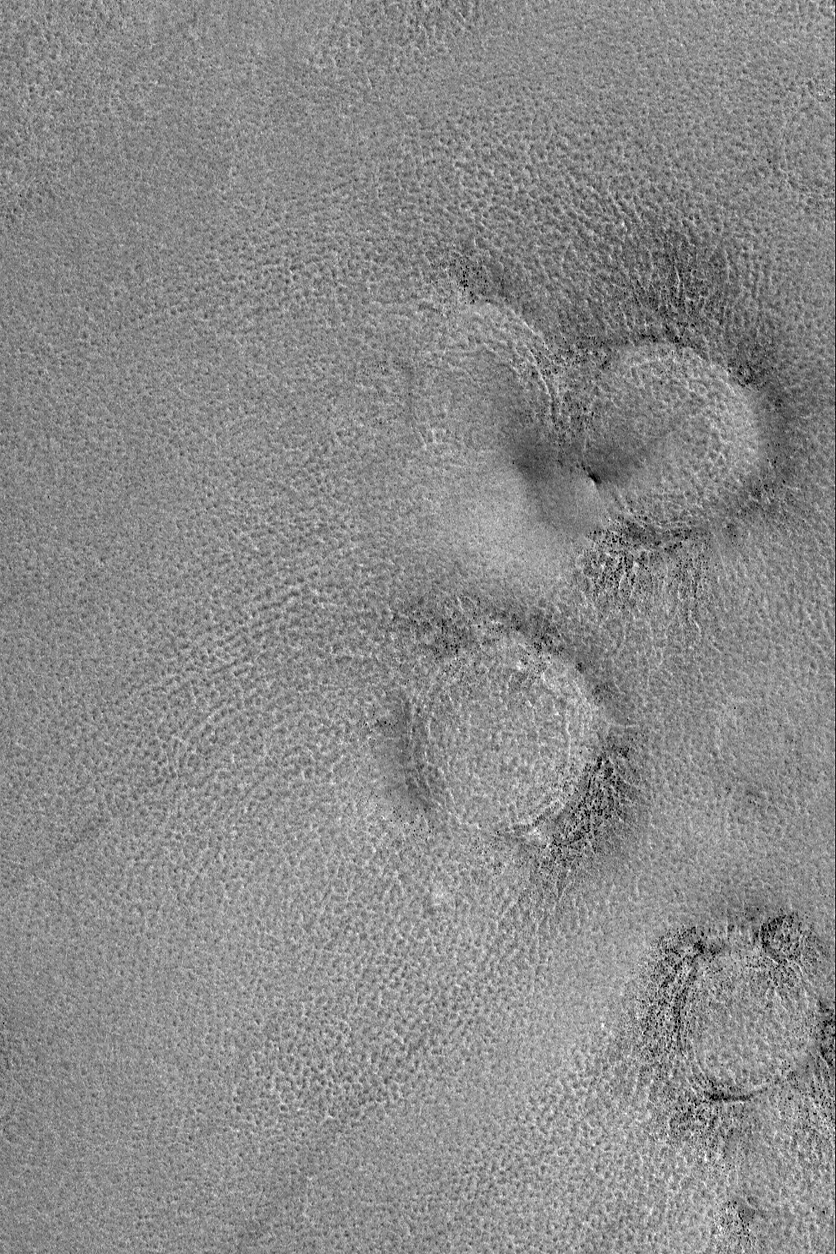

Boulder Rings

2 October 2004
This Mars Global Surveyor (MGS) Mars Orbiter Camera (MOC) image shows raised-rimmed, circular features sometimes described as “boulder rings.” These are located on the vast martian northern plains, and they are, basically, somewhat filled and somewhat buried meteor impact craters. The small, dark dots on these rings are boulders derived from the craters’ ejecta and perhaps from erosion of the rock in which the craters formed. This image is located near 70.4°N, 310.4°W, and covers an area about 3 km (1.9 mi) across. Sunlight illuminates the scene from the lower left.

Credit: NASA/JPL/Malin Space Science Systems